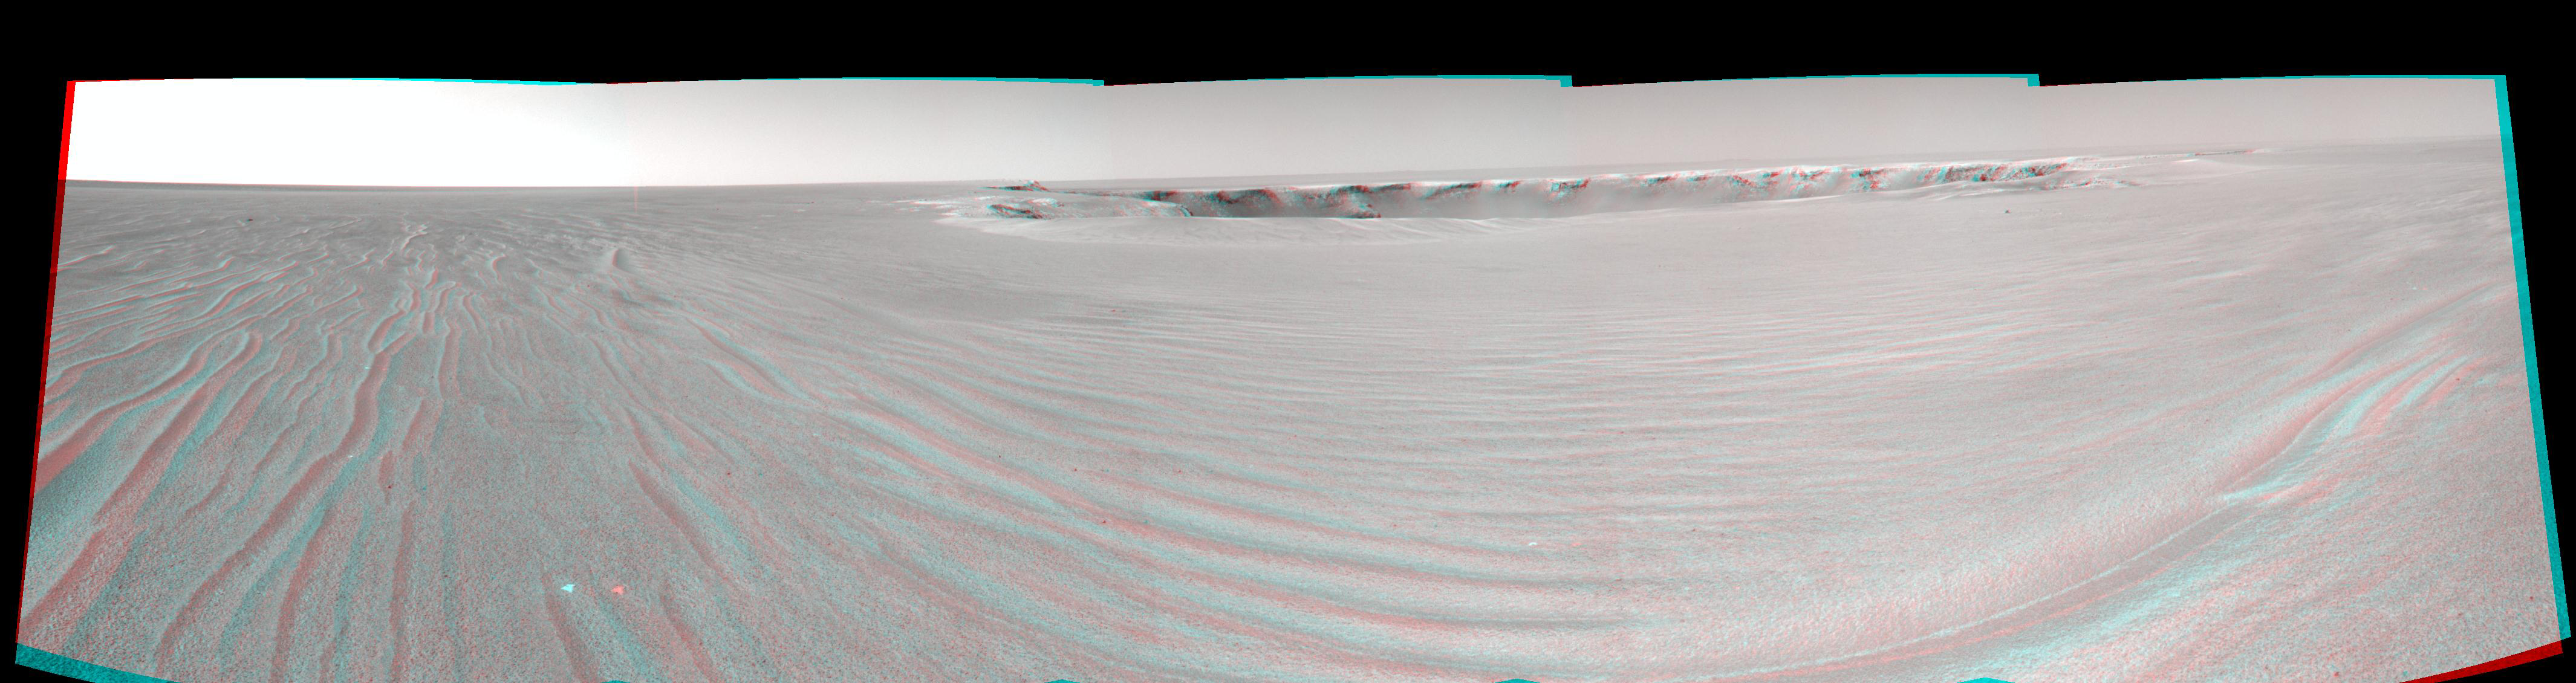

‘Victoria’ After Sol 950 Drive (Stereo)

A drive of about 30 meters (about 100 feet) on the 950th Martian day, or sol, of Opportunity’s exploration of Mars’ Meridiani Planum region (Sept. 25, 2006) brought the NASA rover to within about 20 meters (about 66 feet) of the rim of “Victoria Crater.” From that position, the rover’s navigation camera took the exposures combined into this stereo anaglyph, which appears three-dimensional when viewed through red-green glasses. The scalloped shape of the crater is visible on the left edge. Due to a small dune or ripple close to the nearest part of the rim, the scientists and engineers on the rover team planned on sol 951 to drive to the right of the ripple, but not quite all the way to the rim, then to proceed to the rim the following sol. The image is presented in cylindrical projection with geometric seam correction.

Victoria Crater is about 800 meters (one-half mile) in diameter, about five times wider than “Endurance Crater,” which Opportunity spent six months examining in 2004, and about 40 times wider than “Eagle Crater,” where Opportunity first landed. The great lure of Victoria is the expectation that a thick stack of geological layers will be exposed in the crater walls, potentially several times the thickness that was previously studied at Endurance and therefore, potentially preserving several times the historical record.

Credit: NASA/JPL-Caltech